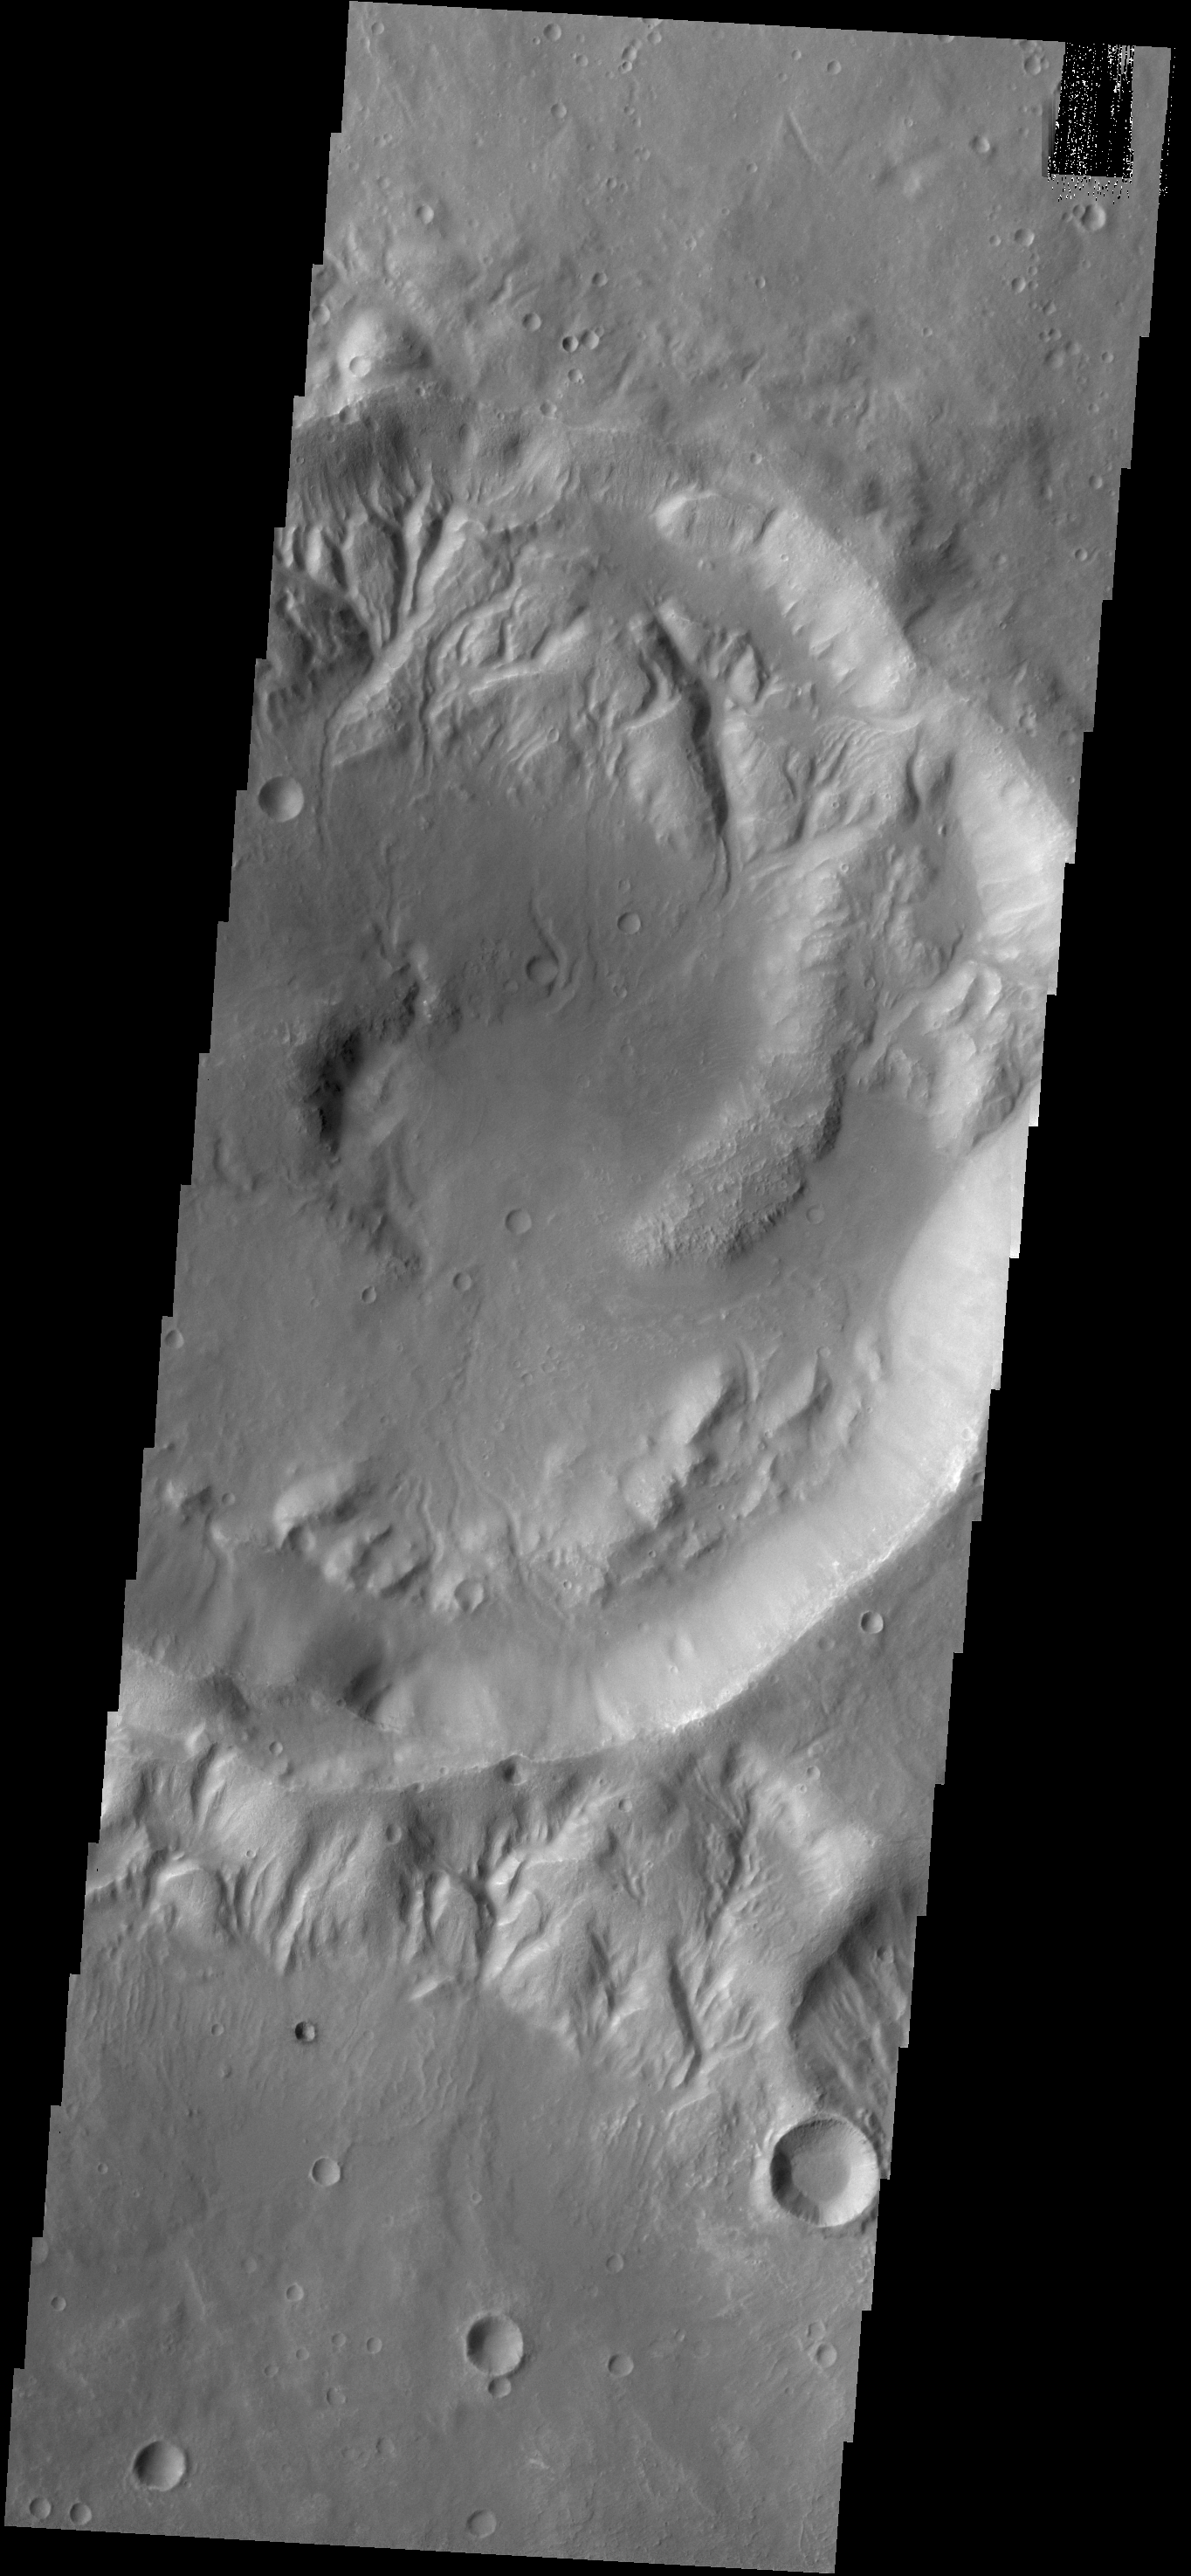

Rim Channels

Multiple channels dissect the rim of this unnamed crater in Noachis Terra.

Credit: NASA/JPL-Caltech/ASU